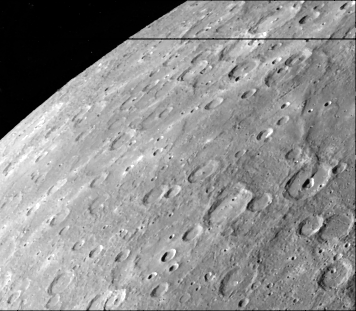

Antoniadi Ridge

Antoniadi Ridge, over 450 kilometers long, runs along the right side of this image. The ridge transects a large crater (80-km in diameter) and in turn appears to be interrupted by an irregular rimless depression on the floor of the crater. This ridge also crosses smooth plains to the north and intercrater plains to the south of the large crater.

This image (FDS 27325) was acquired during the spacecraft’s first encounter with Mercury.

The Mariner 10 mission, managed by the Jet Propulsion Laboratory for NASA’s Office of Space Science, explored Venus in February 1974 on the way to three encounters with Mercury-in March and September 1974 and in March 1975. The spacecraft took more than 7,000 photos of Mercury, Venus, the Earth and the Moon.

Credit: NASA/JPL/Northwestern University